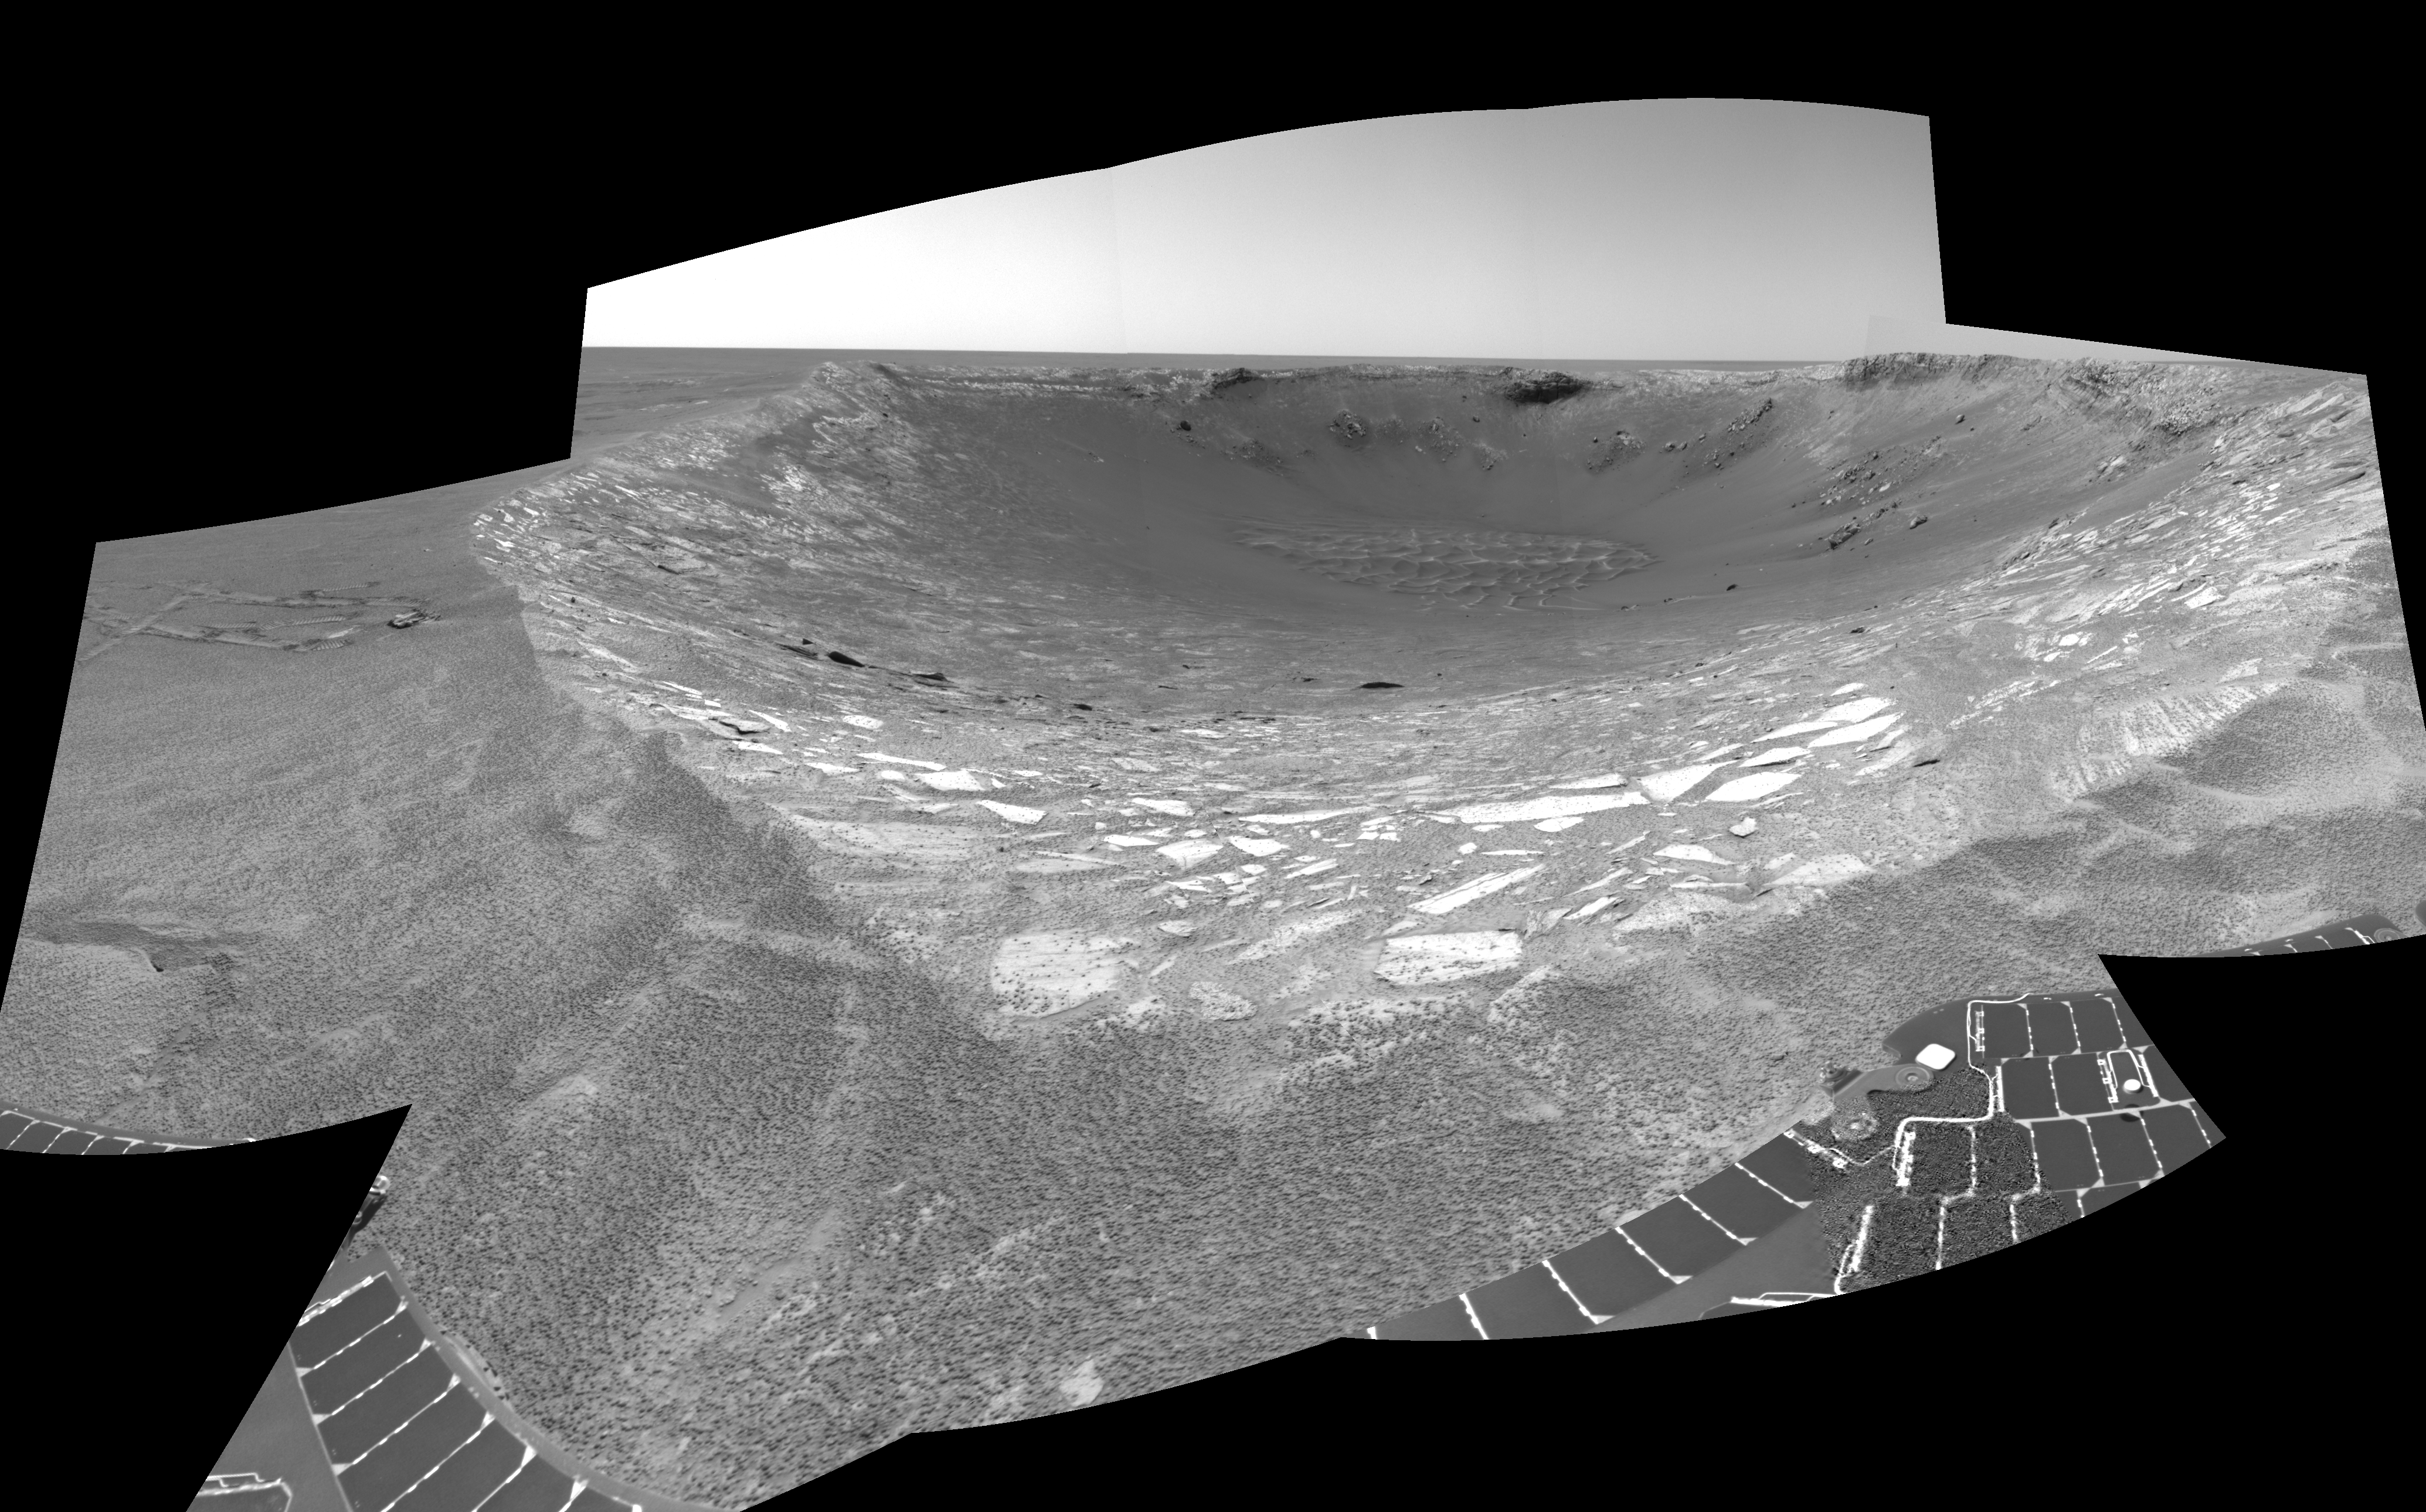

Ready to Enter ‘Endurance’ (Right Eye)

This is the rightt-eye half of a stereo pair of views looking toward the northeast across “Endurance Crater” in Mars’ Meridiani Planum region. It was assembled from frames taken by the navigation camera on NASA’s Mars Exploration Rover Opportunity during the rover’s 131st martian day, or sol, on June 6, 2004. That was two sols before Opportunity entered the crater, taking the route nearly straight ahead in this image into the “Karatepe” area of the crater. This view is a cylindrical-perspective projection with geometric seam correction.

See PIA06057 for 3-D view and PIA06059 for left eye view of this right eye cylindrical-perspective projection.

Credit: NASA/JPL